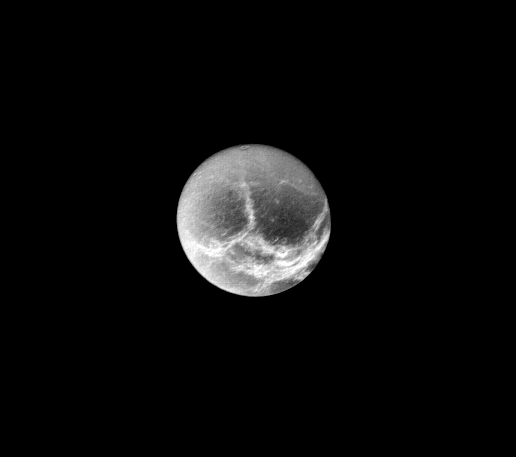

Dione – Circular Impact Craters

Circular impact craters up to about 100 kilometers (60 miles) in diameter are seen in this view of Saturn’s icy moon Dione. The image was taken by Voyager 1 from a range of 790,000 kilometers (500,000 miles) at 2:20 a.m. PST on November 12. Bright, wispy markings form complex arcuate patterns on the surface. These markings are slightly brighter than the brightest features seen by Voyager on Jupiter’s moons, suggesting that they are surface frost deposits. The patterns of the bright bands hint at an origin due to internal geologic activity, but the resolution is not yet sufficient to prove or disprove this idea. Dione’s diameter is only 1100 kilometers (700 miles), much smaller than any of Jupiter’s icy moons. It thus belongs to a class of small, icy objects never observed before the Voyager I Saturn encounter. The view here is of the face which trails in orbit. The Voyager Project is managed by the Jet Propulsion Laboratory for NASA.

Credit: NASA/JPL